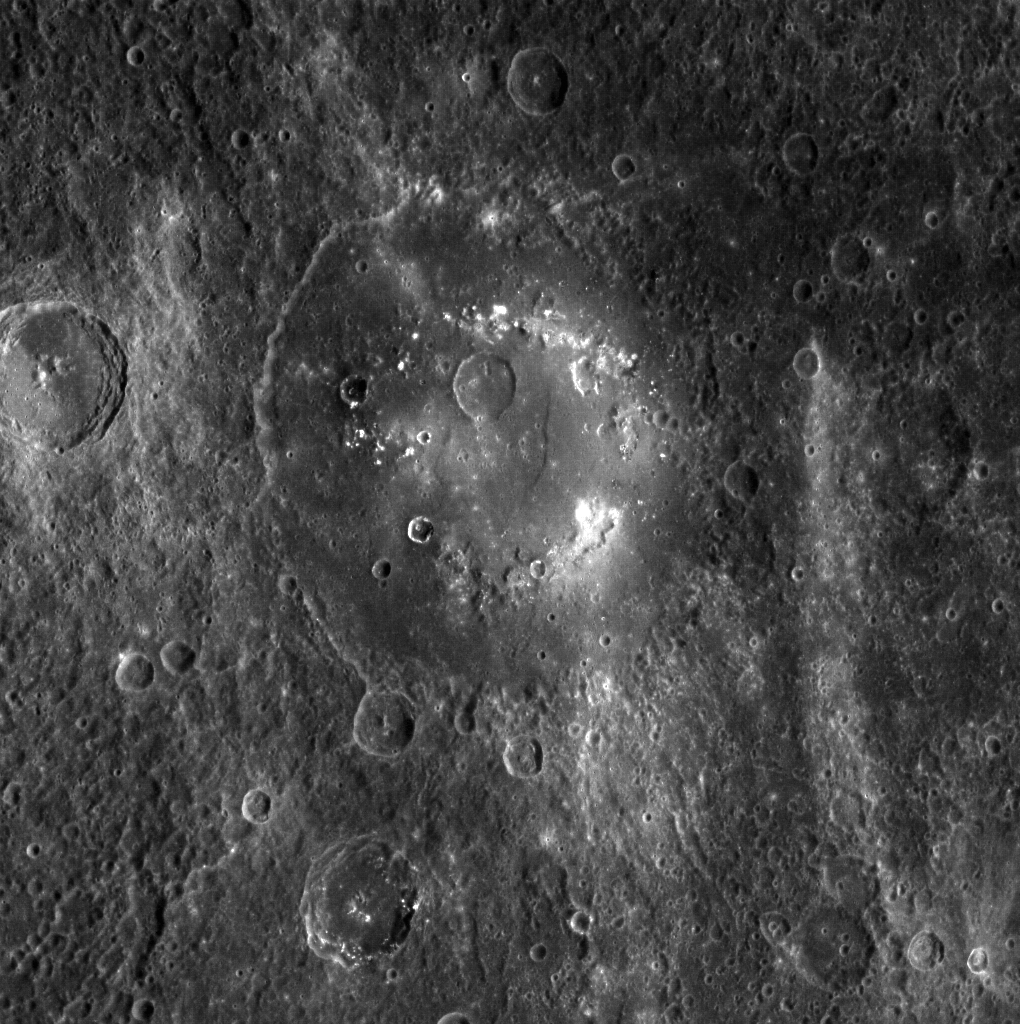

Praxiteles’ Highs and Lows

Near the peaks of Praxiteles’ inner ring are irregularly shaped depressions surrounded by high-reflectance material with a distinct color signature. These pits are suspected sites of past volcanic activity.

This image was acquired as a high-resolution targeted observation. Targeted observations are images of a small area on Mercury’s surface at resolutions much higher than the 250-meter/pixel (820 feet/pixel) morphology base map or the 1-kilometer/pixel (0.6 miles/pixel) color base map. It is not possible to cover all of Mercury’s surface at this high resolution during MESSENGER’s one-year mission, but several areas of high scientific interest are generally imaged in this mode each week.

On March 17, 2011 (March 18, 2011, UTC), MESSENGER became the first spacecraft ever to orbit the planet Mercury. The mission is currently in its commissioning phase, during which spacecraft and instrument performance are verified through a series of specially designed checkout activities. In the course of the one-year primary mission, the spacecraft’s seven scientific instruments and radio science investigation will unravel the history and evolution of the Solar System’s innermost planet. Visit the Why Mercury? section of this website to learn more about the science questions that the MESSENGER mission has set out to answer.

Image Mission Elapsed Time (MET): 211242212
Image ID: 128691
Instrument: Wide Angle Camera (WAC) of the Mercury Dual Imaging System (MDIS)
WAC filter: 7 (748 nanometers)
Center Latitude: 26.70°
Center Longitude: 299.3° E
Resolution: 365 meters/pixel
Scale: The diameter of Praxiteles is 198 km (123 miles)
Incidence Angle: 32.9°
Emission Angle: 26.0°
Phase Angle: 59.0°

These images are from MESSENGER, a NASA Discovery mission to conduct the first orbital study of the innermost planet, Mercury. For information regarding the use of images, see the MESSENGER image use policy.

Credit: NASA/Johns Hopkins University Applied Physics Laboratory/Carnegie Institution of Washington